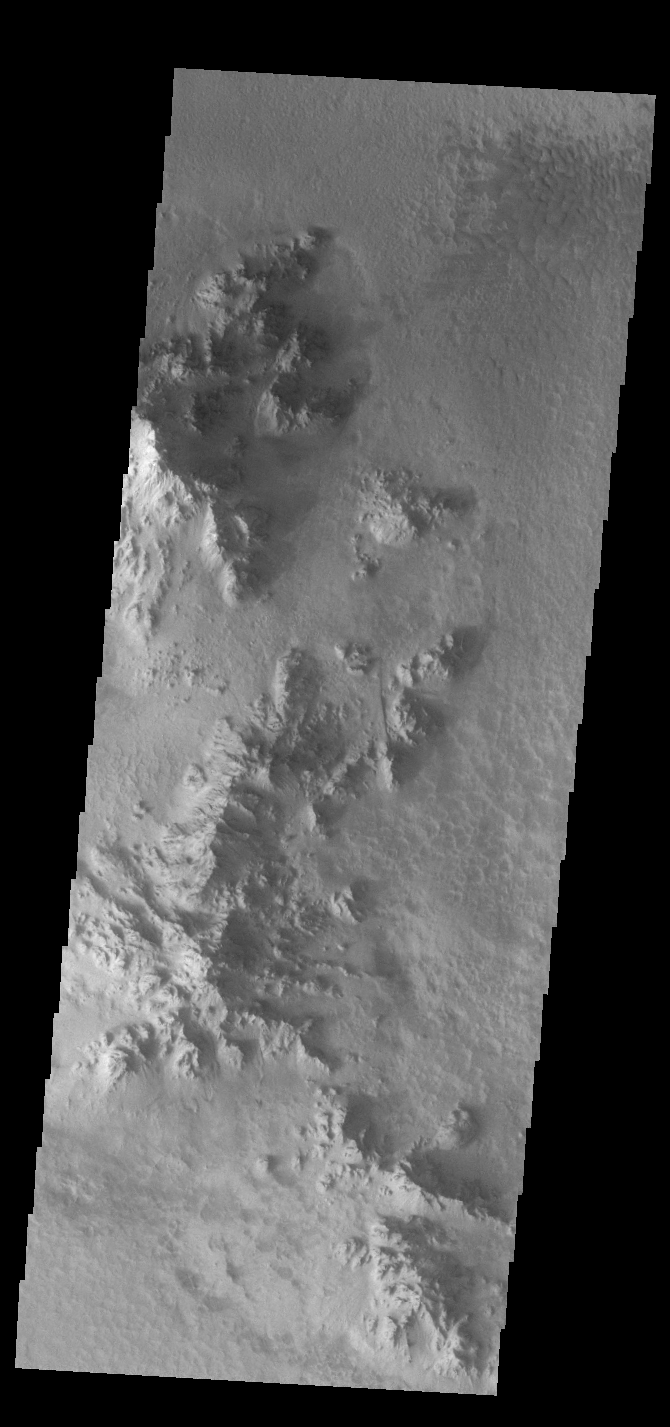

Hale Crater

Today’s VIS image shows part of the floor of Hale Crater and the elongate axis of the central peak mountains. Hale Crater is an example of an oblique impact crater. The mountain chain trends from the southeast towards the northwest, increasing in height towards the northwest. The incoming meteor struck the surface along this trend, forming an oval crater and displacing the impact energy forward to create the central mountain range. Hale Crater is located near the northern part of Argye Plainitia.

Credit: NASA/JPL-Caltech/ASU